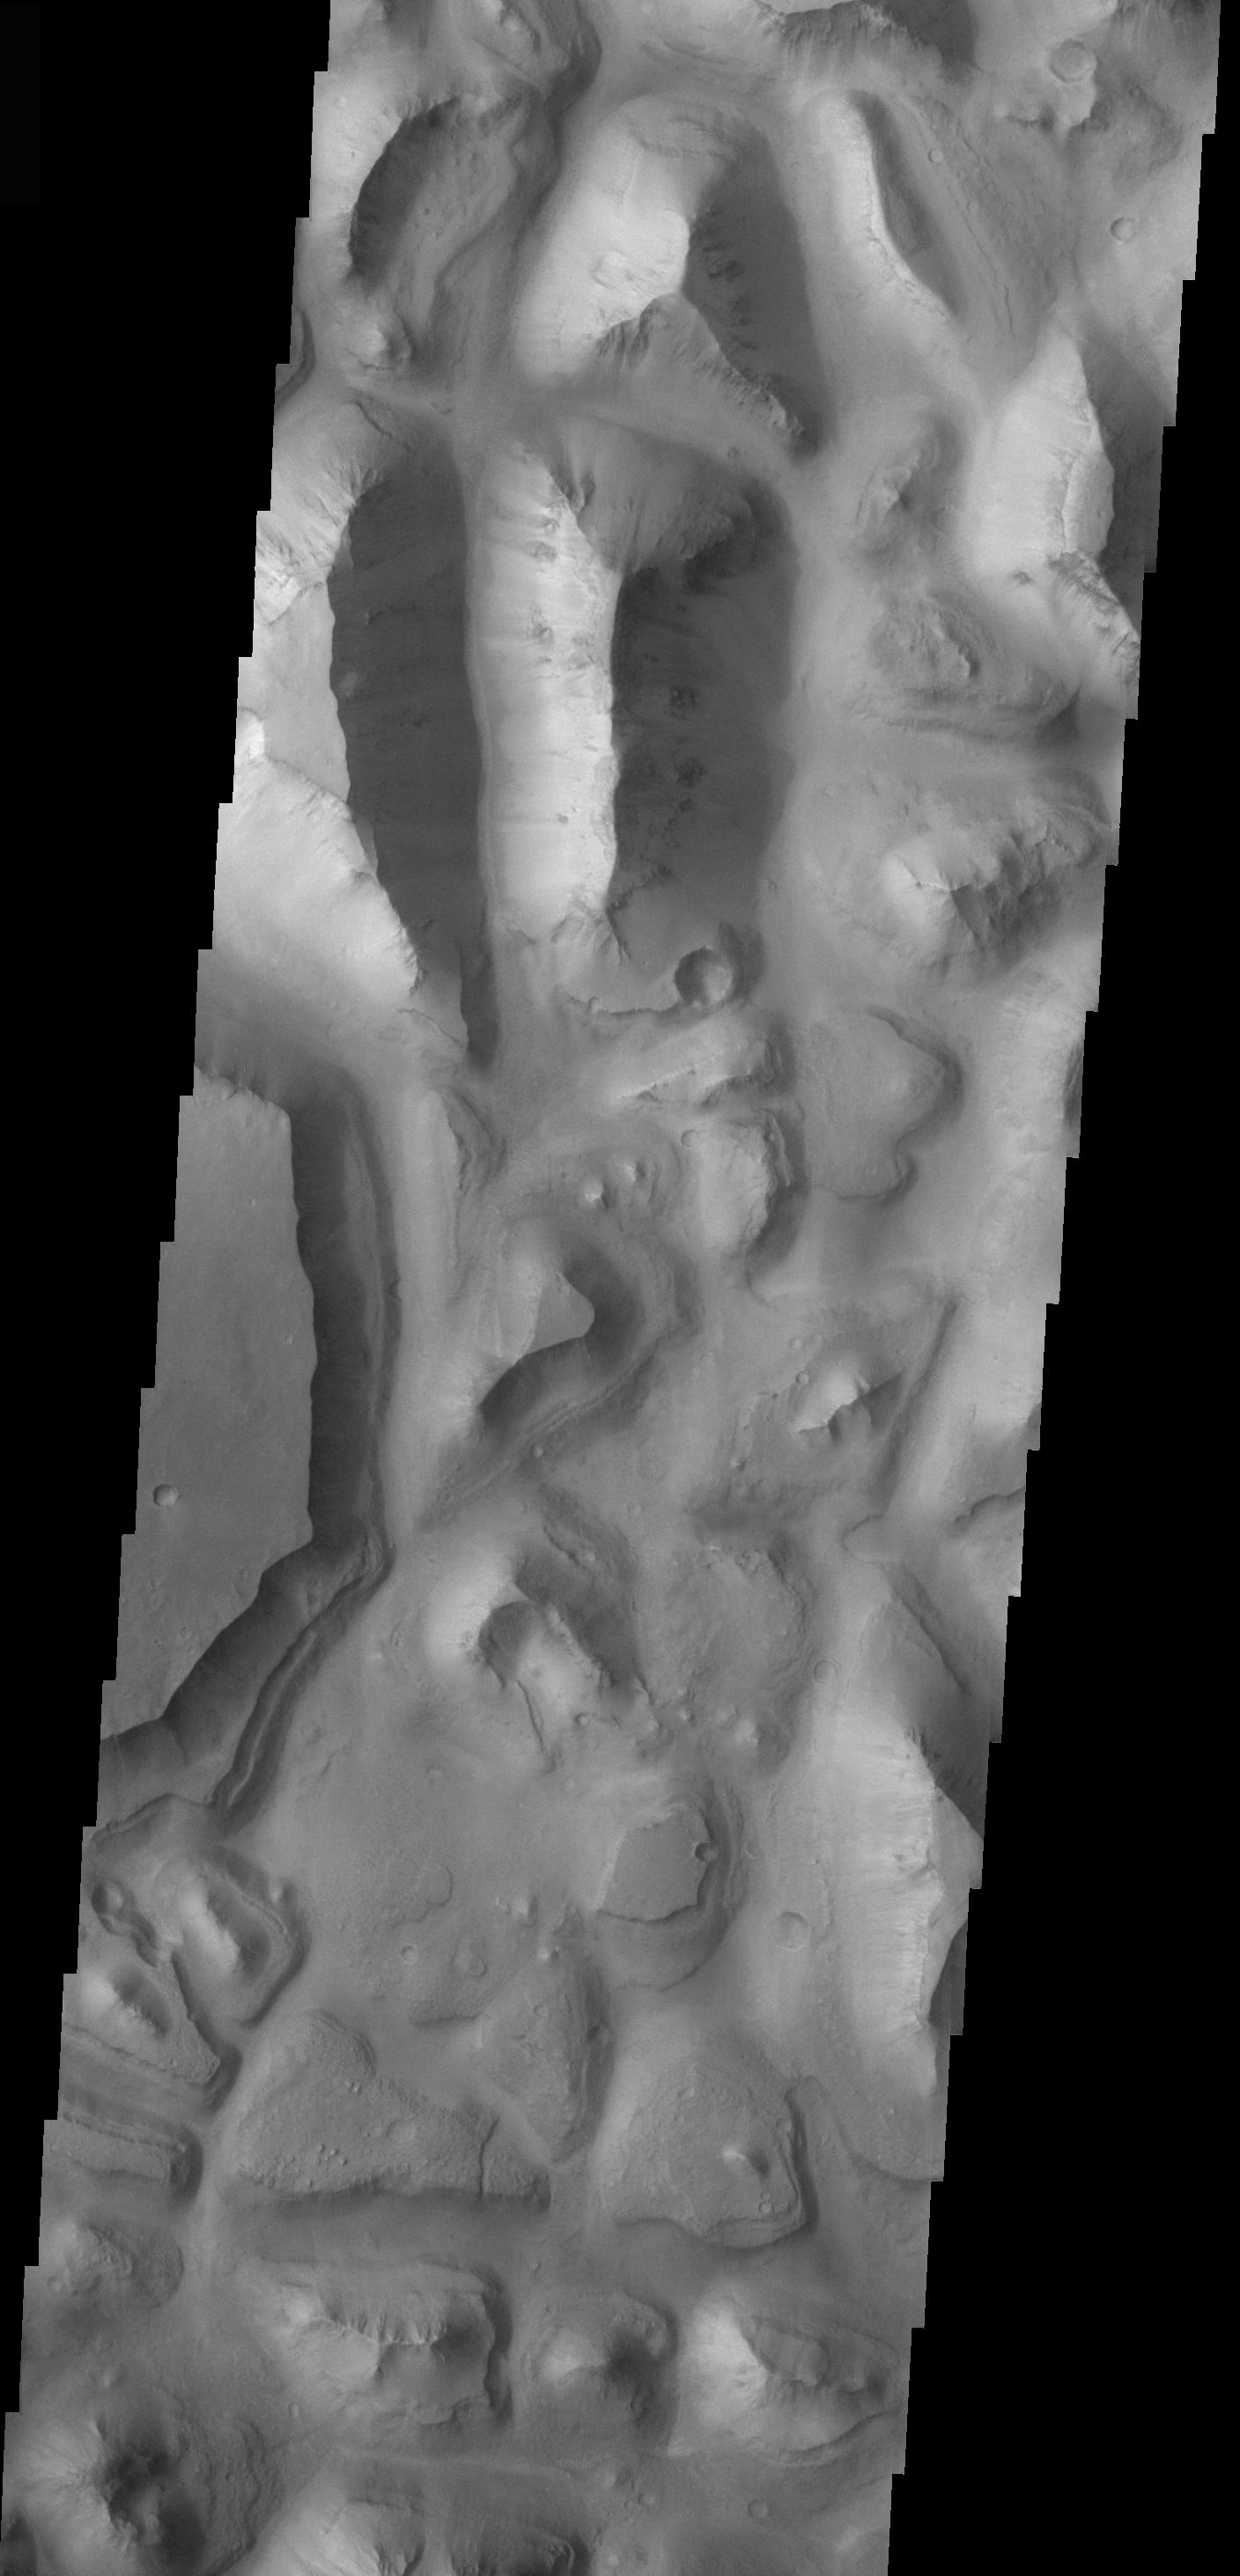

Eos Chasma Mensa

The topic for the Image of the Day for the weeks of March 7-18 will be mountains on Mars.

This image is located in Eos Chasma and contains a a feature type called a Mensa, from the Latin word for ‘table.’ A Mensa is a flat-topped prominence with cliff-like edges.

A good diagram showing the structural difference between simple and complex craters is here: http://www.lpi.usra.edu/expmoon/science/craterstructure.html

Image information: VIS instrument. Latitude 0.4, Longitude 324.5 East (35.5 West). 19 meter/pixel resolution.

Note: this THEMIS visual image has not been radiometrically nor geometrically calibrated for this preliminary release. An empirical correction has been performed to remove instrumental effects. A linear shift has been applied in the cross-track and down-track direction to approximate spacecraft and planetary motion. Fully calibrated and geometrically projected images will be released through the Planetary Data System in accordance with Project policies at a later time.

NASA’s Jet Propulsion Laboratory manages the 2001 Mars Odyssey mission for NASA’s Office of Space Science, Washington, D.C. The Thermal Emission Imaging System (THEMIS) was developed by Arizona State University, Tempe, in collaboration with Raytheon Santa Barbara Remote Sensing. The THEMIS investigation is led by Dr. Philip Christensen at Arizona State University. Lockheed Martin Astronautics, Denver, is the prime contractor for the Odyssey project, and developed and built the orbiter. Mission operations are conducted jointly from Lockheed Martin and from JPL, a division of the California Institute of Technology in Pasadena.

Credit: NASA/JPL/Arizona State University